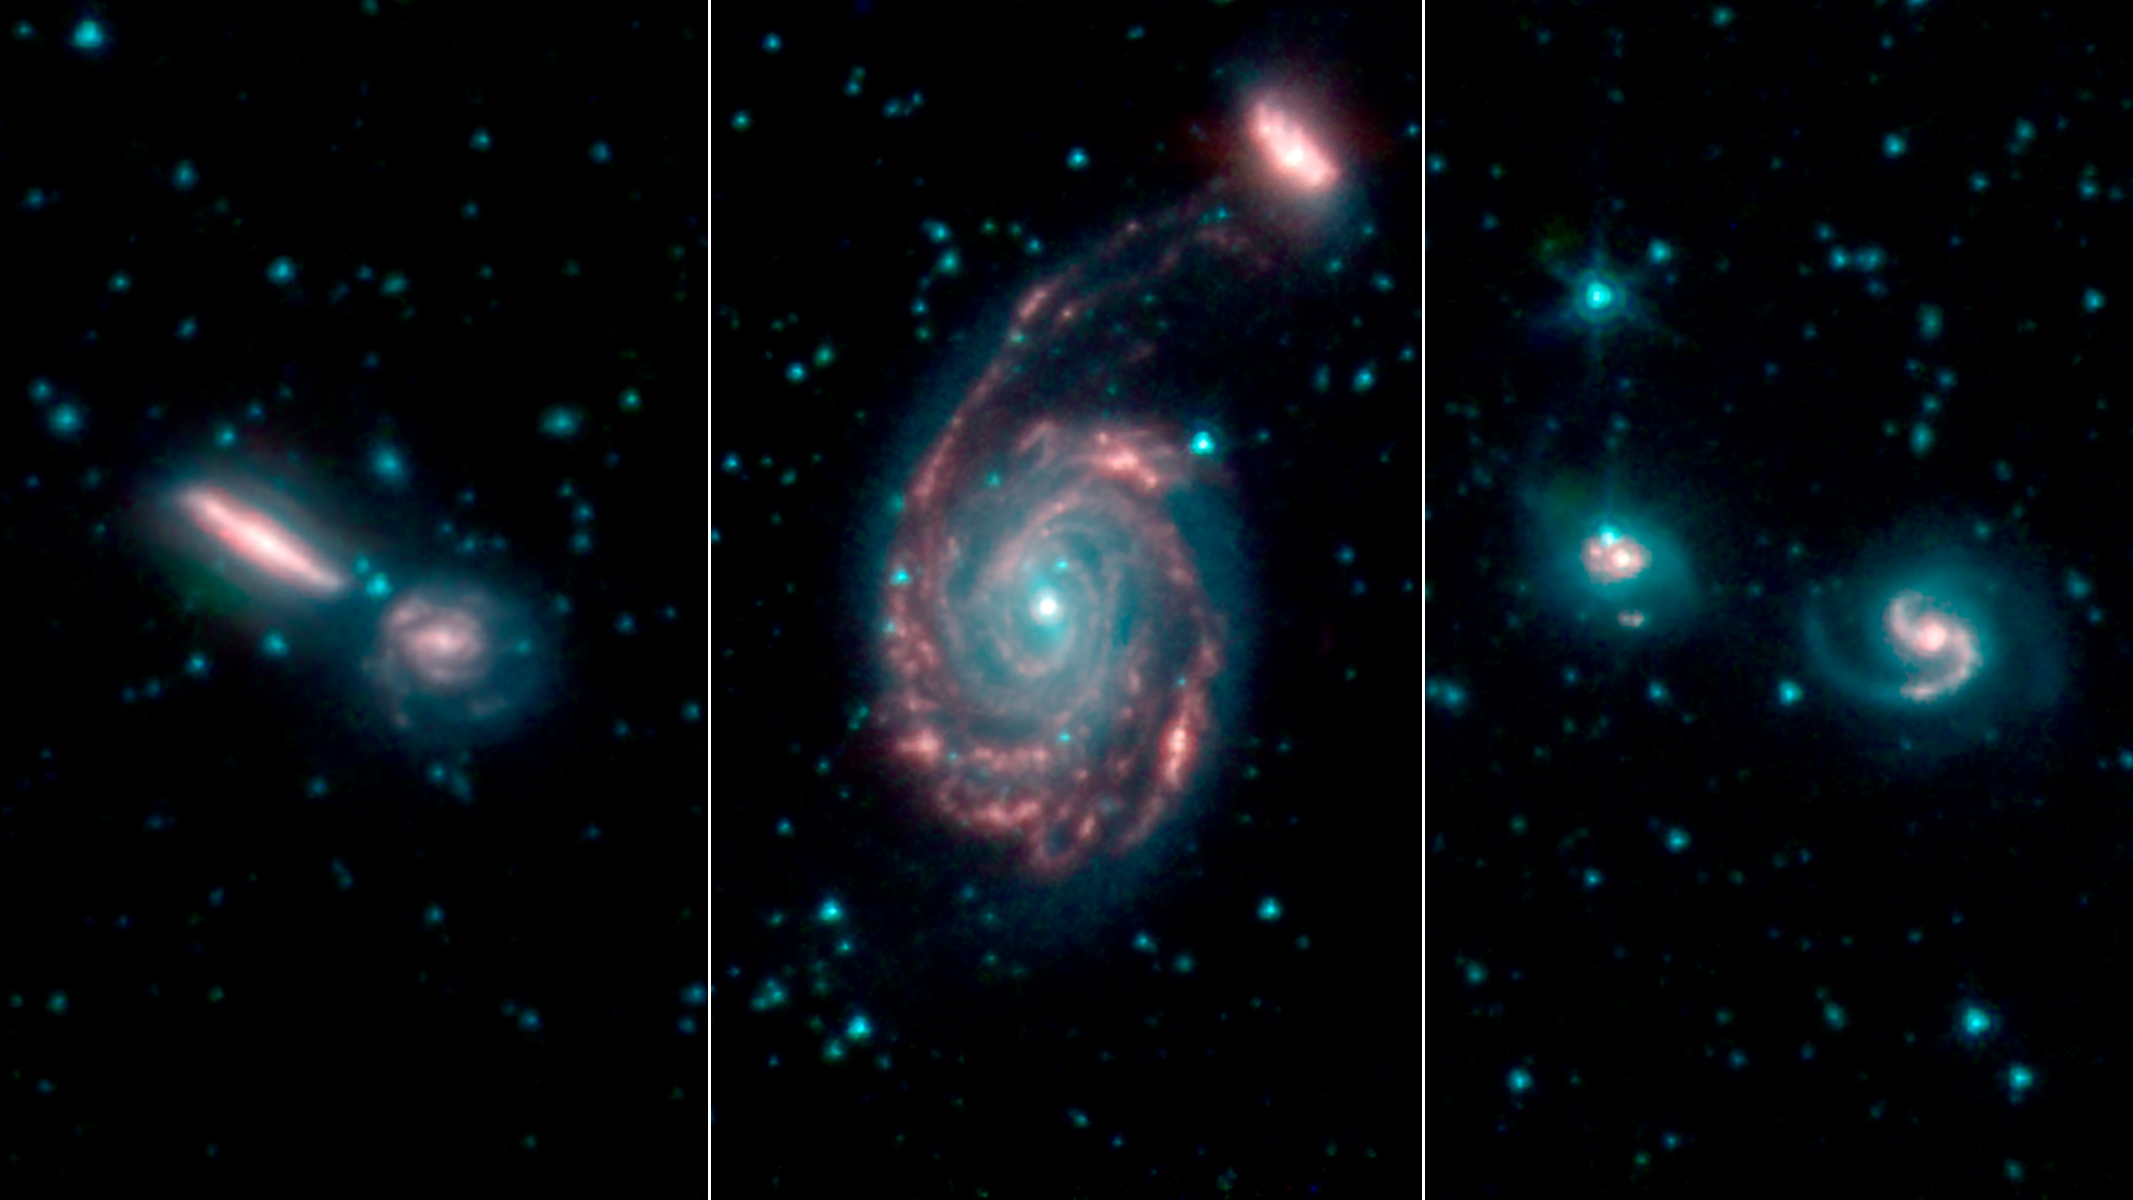

GOALS Merging Galaxies

These three images show merging galaxies observed for the Great Observatories All-sky LIRG Survey, or GOALS. The merger on the left is Arp 302; in the middle are NGC 7752 and 7753; on the right is IIZw96.

NASA’s Jet Propulsion Laboratory, Pasadena, California, manages the Spitzer Space Telescope mission for NASA’s Science Mission Directorate, Washington. Science operations are conducted at the Spitzer Science Center at Caltech in Pasadena, California. Spacecraft operations are based at Lockheed Martin Space Systems Company, Littleton, Colorado. Data are archived at the Infrared Science Archive housed at the Infrared Processing and Analysis Center at Caltech. Caltech manages JPL for NASA.

Credit: NASA/JPL-Caltech